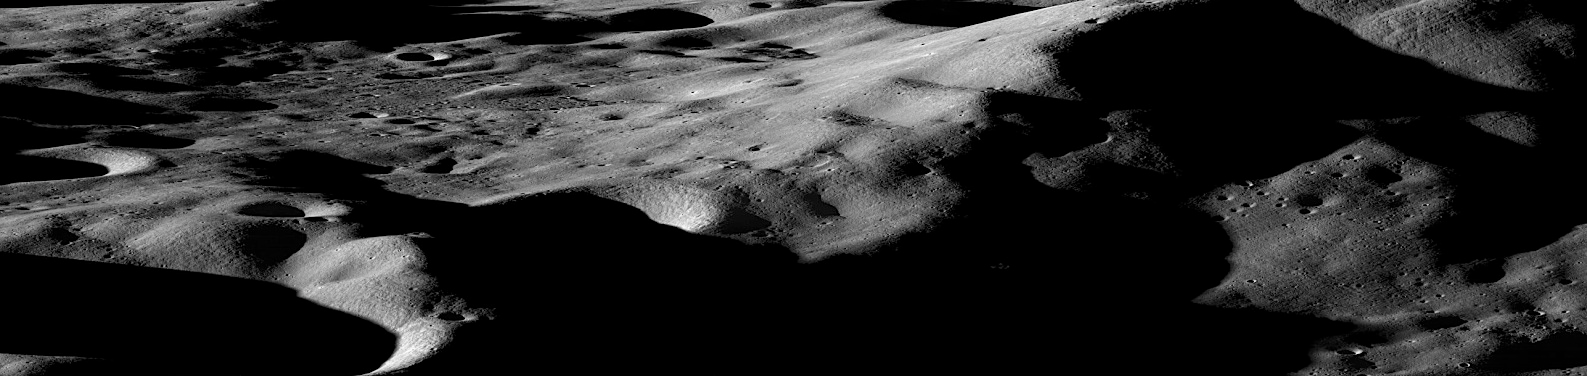

Ten Cool Things Seen in the First Year of LRO

Mountains on the Moon On the Earth, we are taught that mountains form over millions of years, the result of gradual shifting and colliding plates. On the moon however, the situation is quite different. Even the largest lunar mountains were formed in minutes or less as asteroids and comets slammed into the surface at tremendous velocities, displacing and uplifting enough crust to create peaks that easily rival those found on Earth. On a few occasions in the past year, NASA has tilted the angle of LRO to do calibrations and other tests. In such cases the camera has the opportunity to gather oblique images of the lunar surface like the one featured here of Cabeus Crater providing a dramatic view of the moon's mountainous terrain. Cabeus Crater is located near the lunar south pole and contains the site of the LCROSS mission's impact. Early measurements by several instruments on LRO were used to guide the decision to send LCROSS to Cabeus. During the LCROSS impact LRO was carefully positioned to observe both the gas cloud generated in the impact, as well as the heating at the impact site.

Credit: NASA/Goddard/Arizona State University